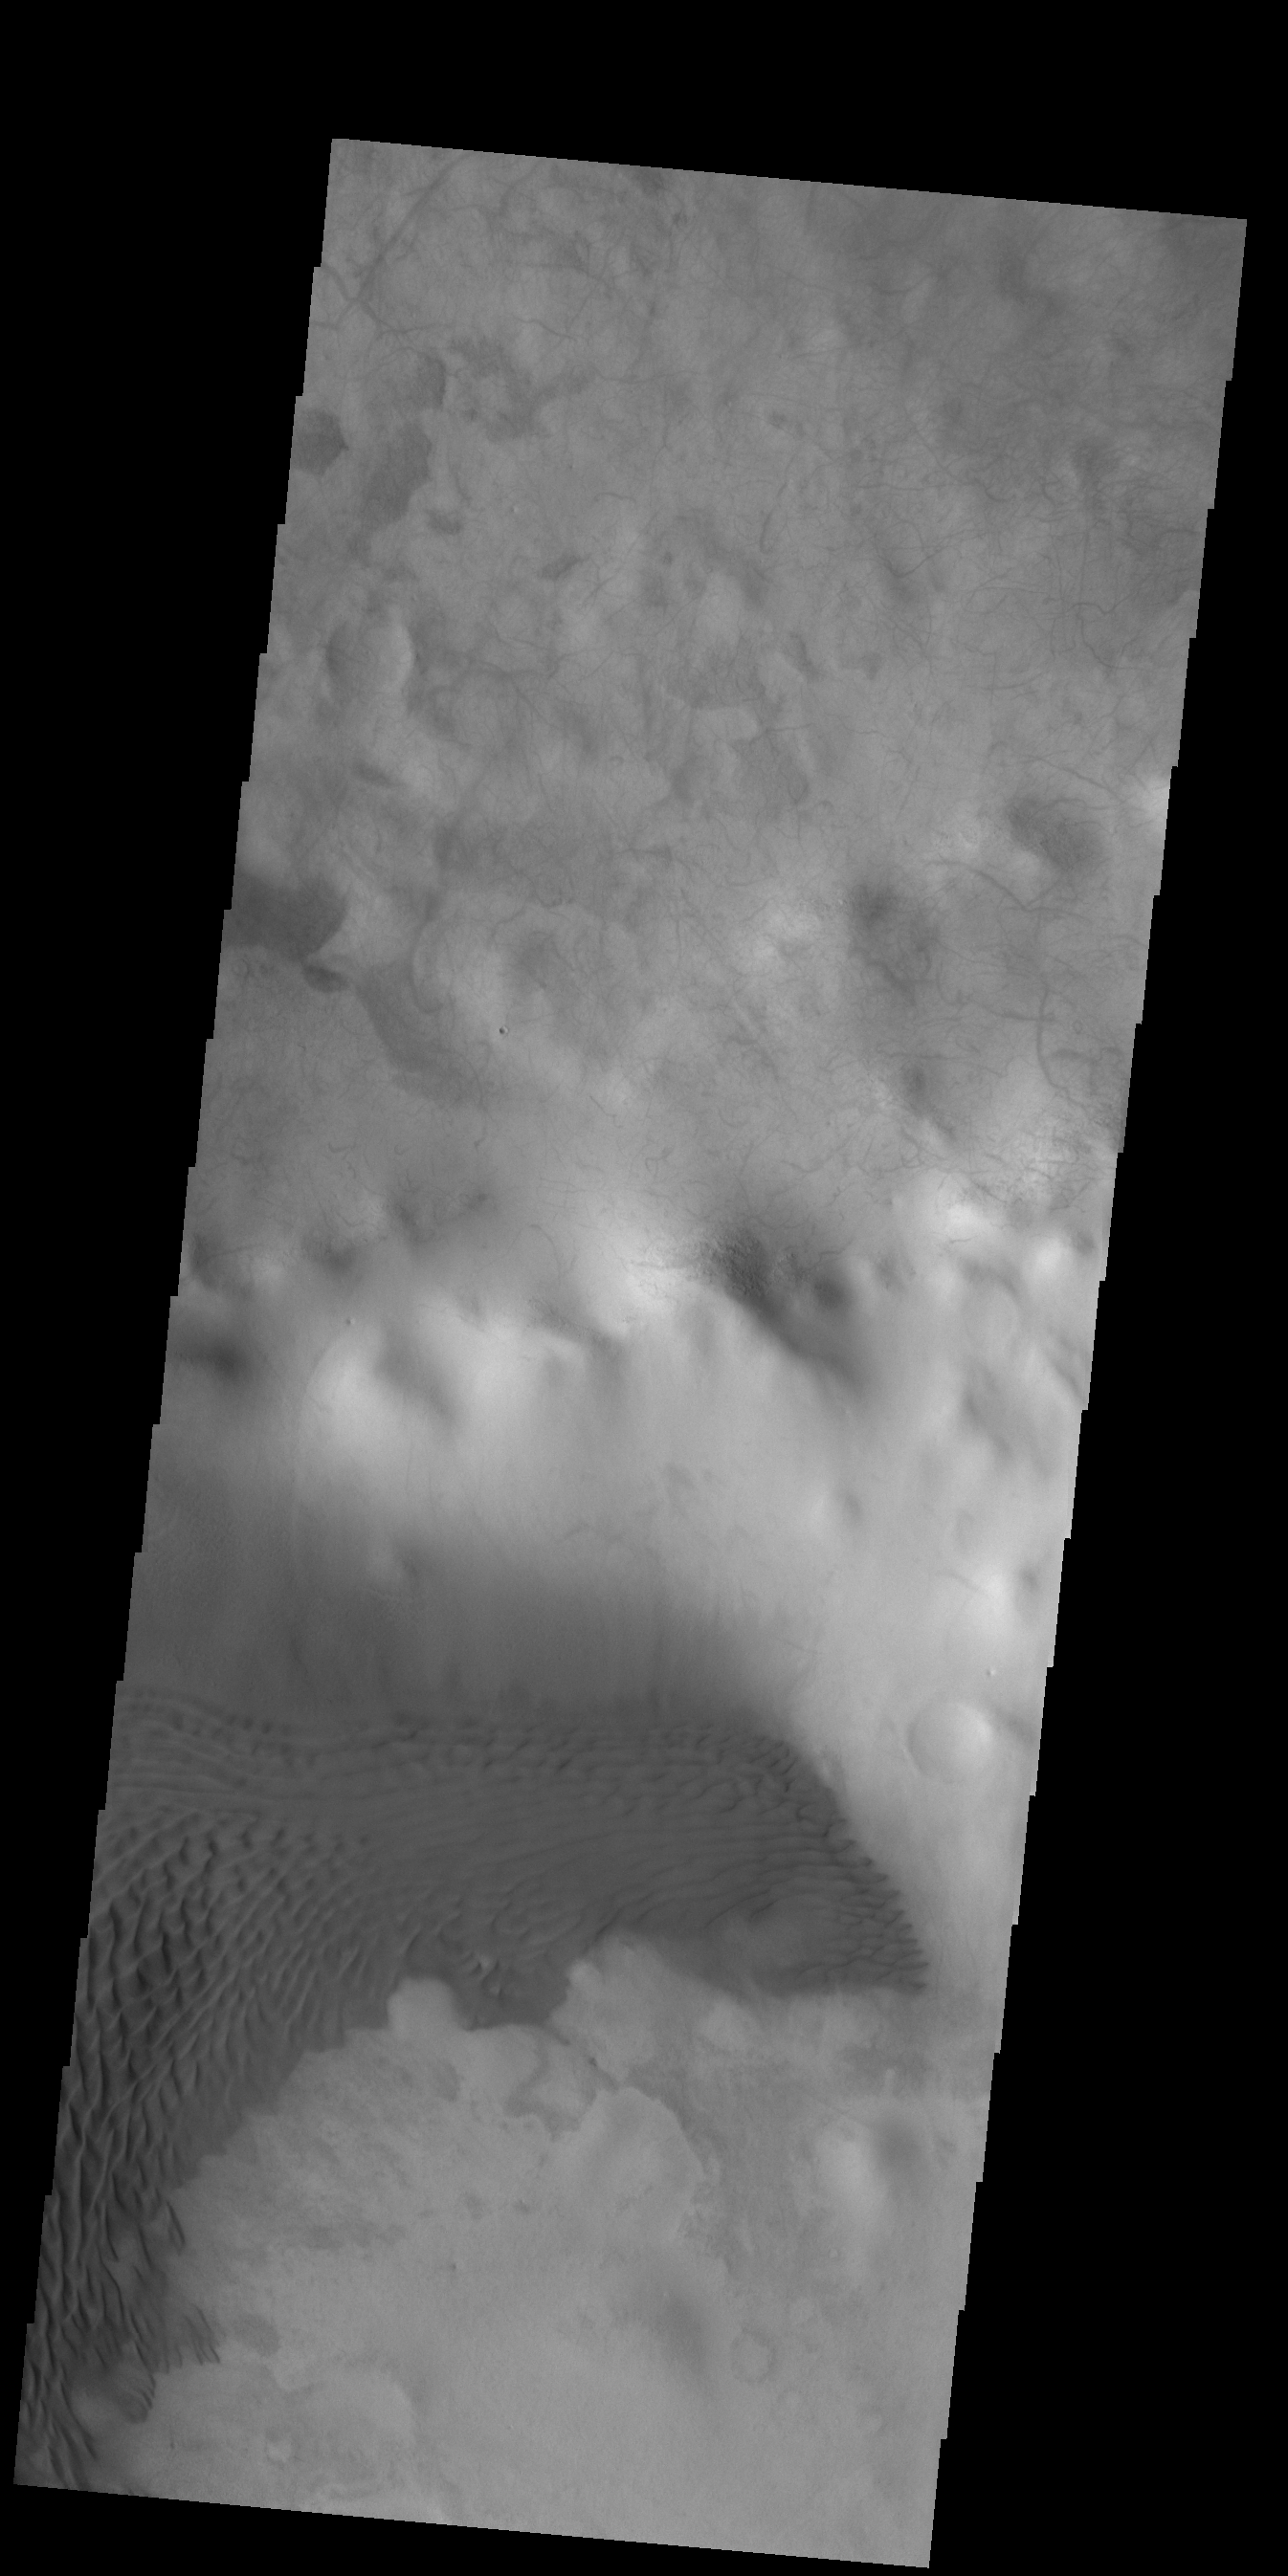

Crater Dunes

Sand dunes cover part of the floor of this unnamed crater in Terra Cimmeria.

Credit: NASA/JPL-Caltech/ASU